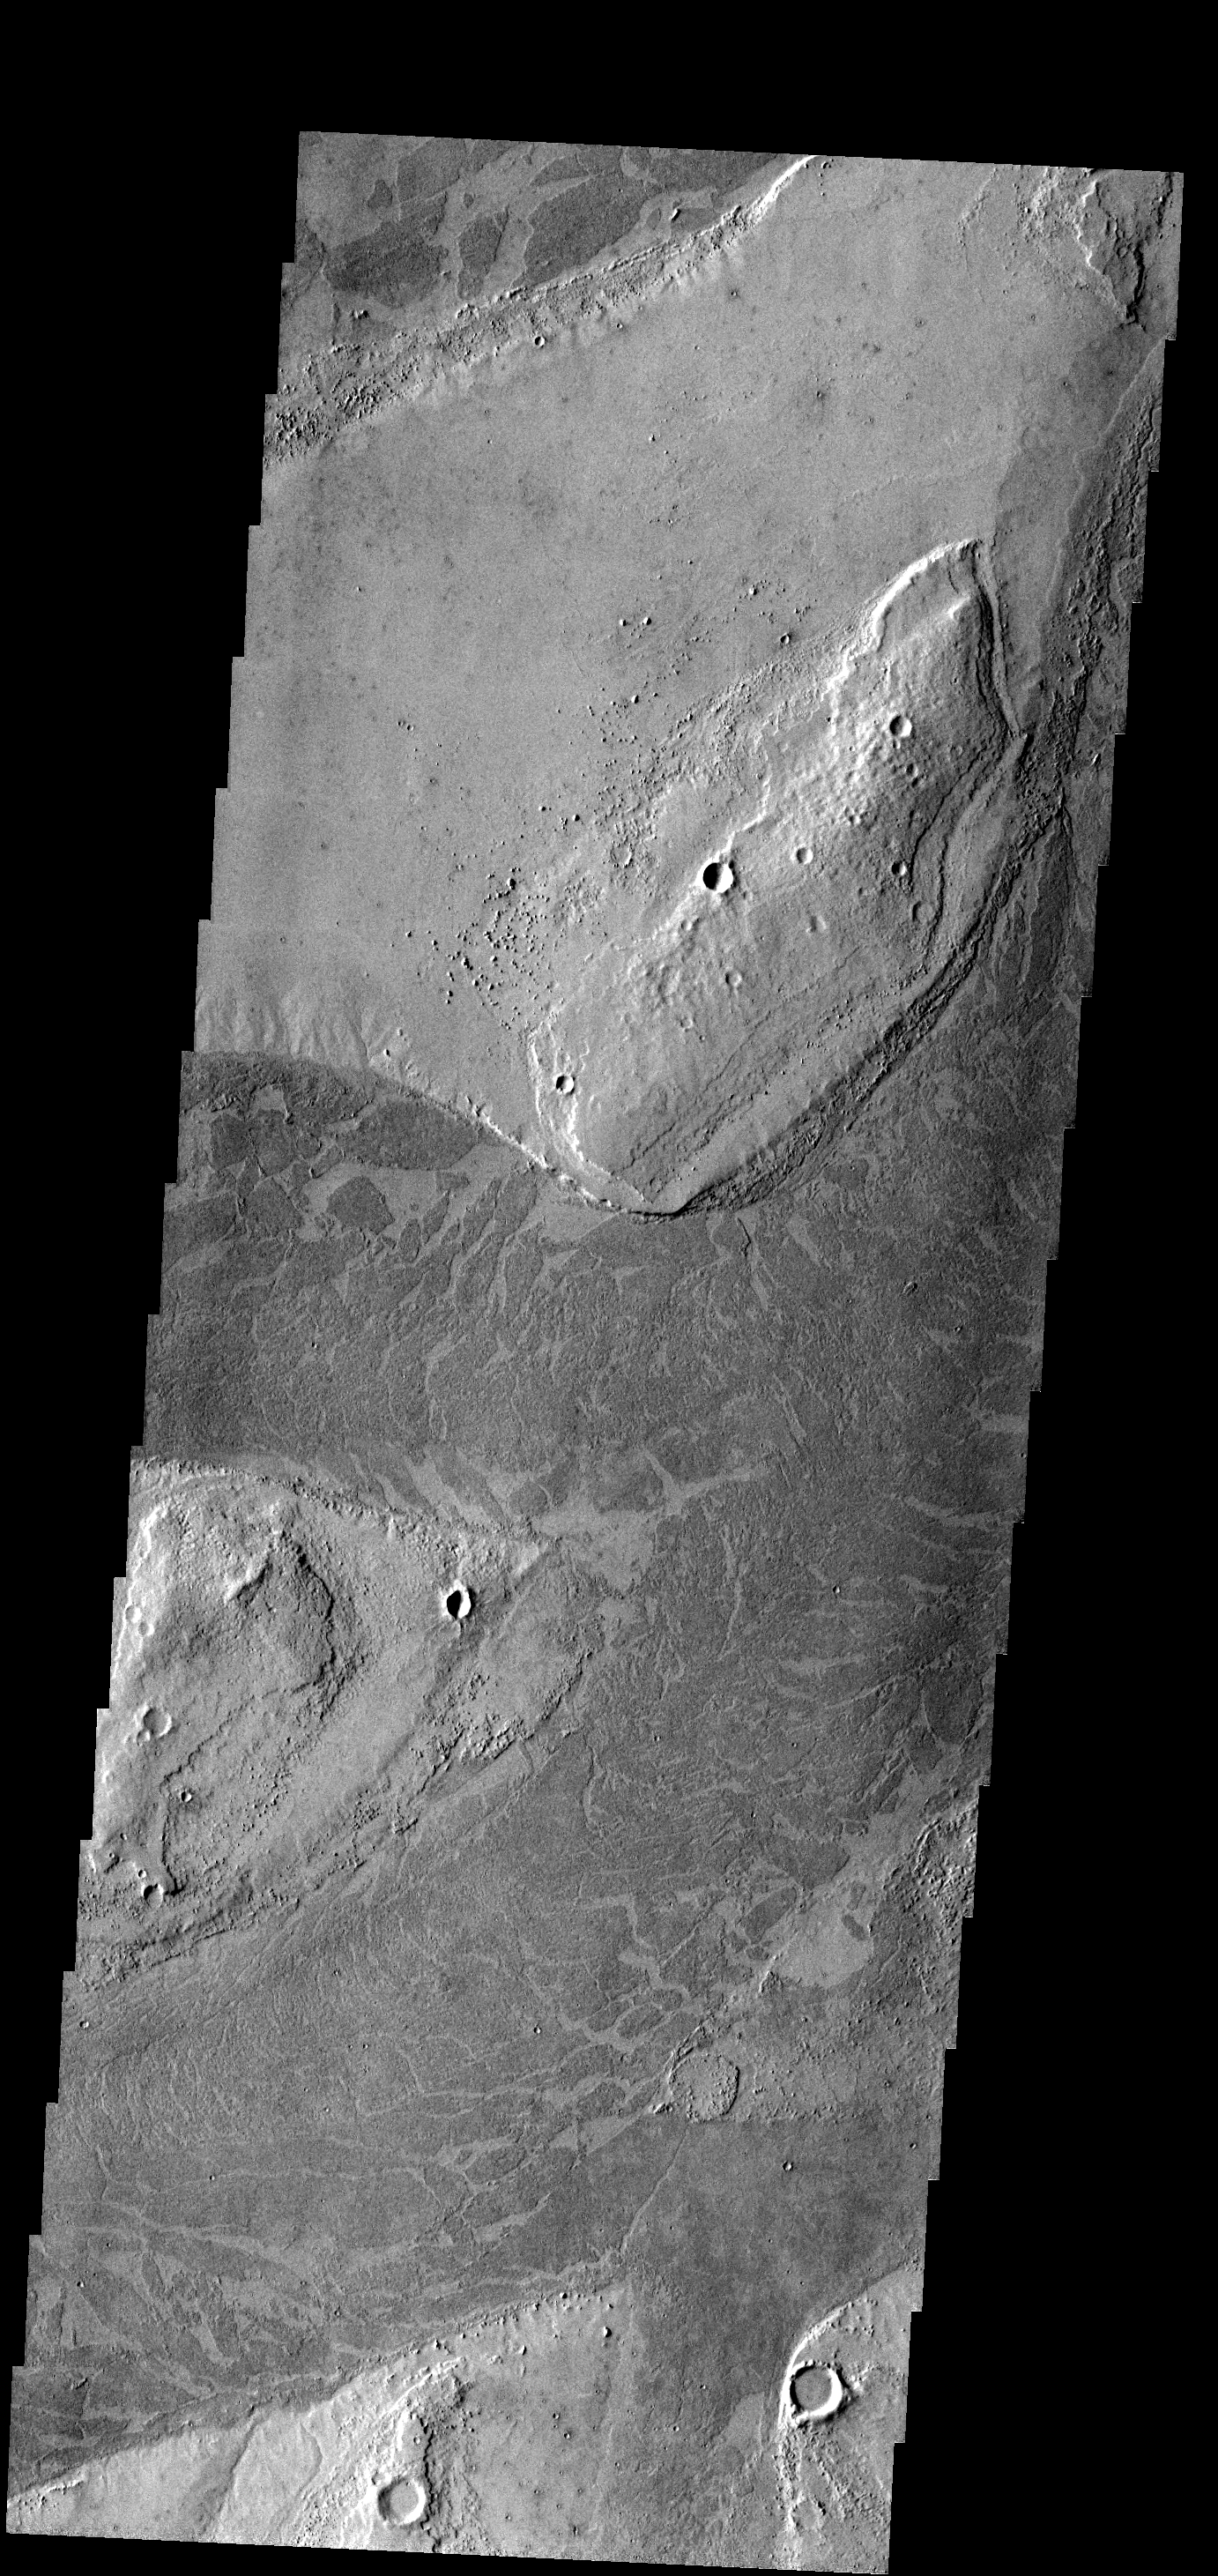

Marte Vallis

The dark platy lava flow in this image is confined to a channel.

Image information: VIS instrument. Latitude 10.9N, Longitude 182.0E. 18 meter/pixel resolution.

Please see the THEMIS Data Citation Note for details on crediting THEMIS images.

Note: this THEMIS visual image has not been radiometrically nor geometrically calibrated for this preliminary release. An empirical correction has been performed to remove instrumental effects. A linear shift has been applied in the cross-track and down-track direction to approximate spacecraft and planetary motion. Fully calibrated and geometrically projected images will be released through the Planetary Data System in accordance with Project policies at a later time.

NASA’s Jet Propulsion Laboratory manages the 2001 Mars Odyssey mission for NASA’s Office of Space Science, Washington, D.C. The Thermal Emission Imaging System (THEMIS) was developed by Arizona State University, Tempe, in collaboration with Raytheon Santa Barbara Remote Sensing. The THEMIS investigation is led by Dr. Philip Christensen at Arizona State University. Lockheed Martin Astronautics, Denver, is the prime contractor for the Odyssey project, and developed and built the orbiter. Mission operations are conducted jointly from Lockheed Martin and from JPL, a division of the California Institute of Technology in Pasadena.

Credit: NASA/JPL/ASU